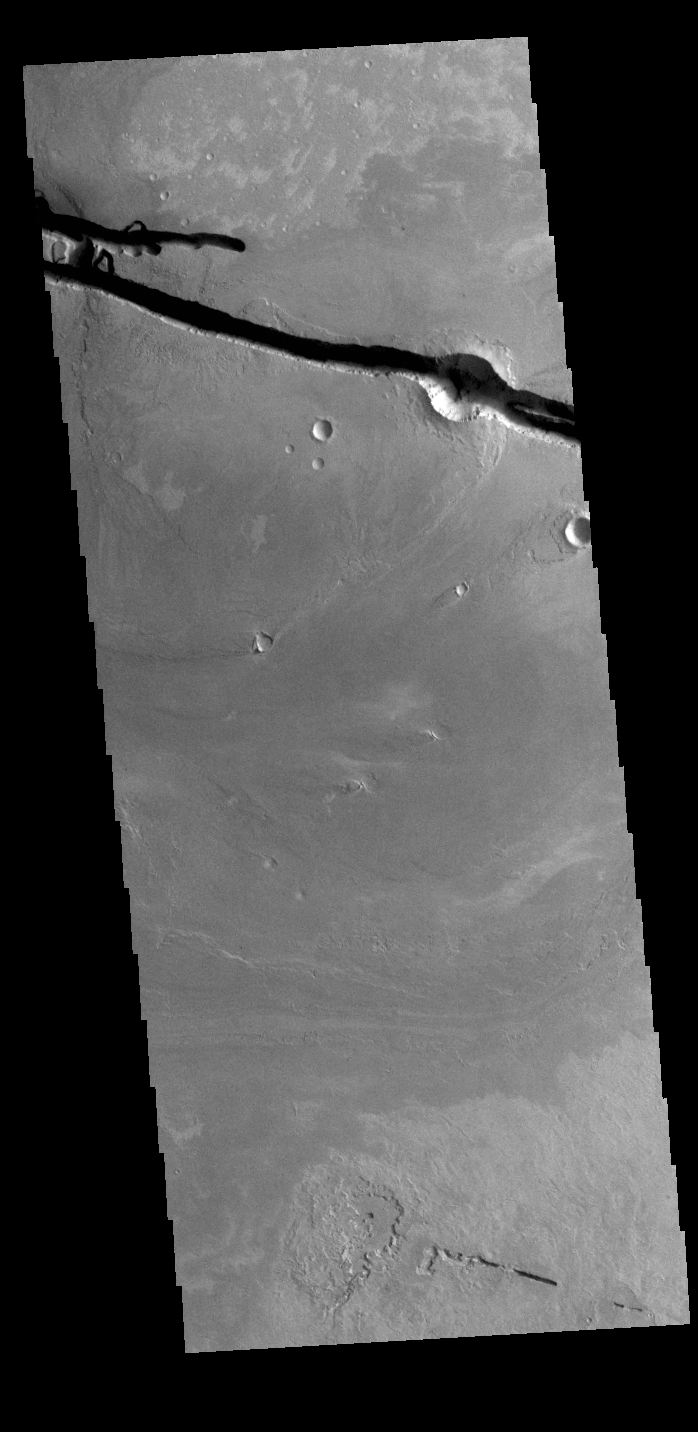

Cerberus Fossae

The linear depressions at the top of the VIS image are some of the graben that comprise Cerberus Fossae. Graben form where extensional tectonic forces allows blocks of material to subside between paired faults. Cerberus Fossae are located in Elysium Planitia, southeast of the Elysium Mons volcanic complex. The graben were also the source of significant volcanic flows, creating the deposits seen at the lower part of the image.

Credit: NASA/JPL-Caltech/ASU